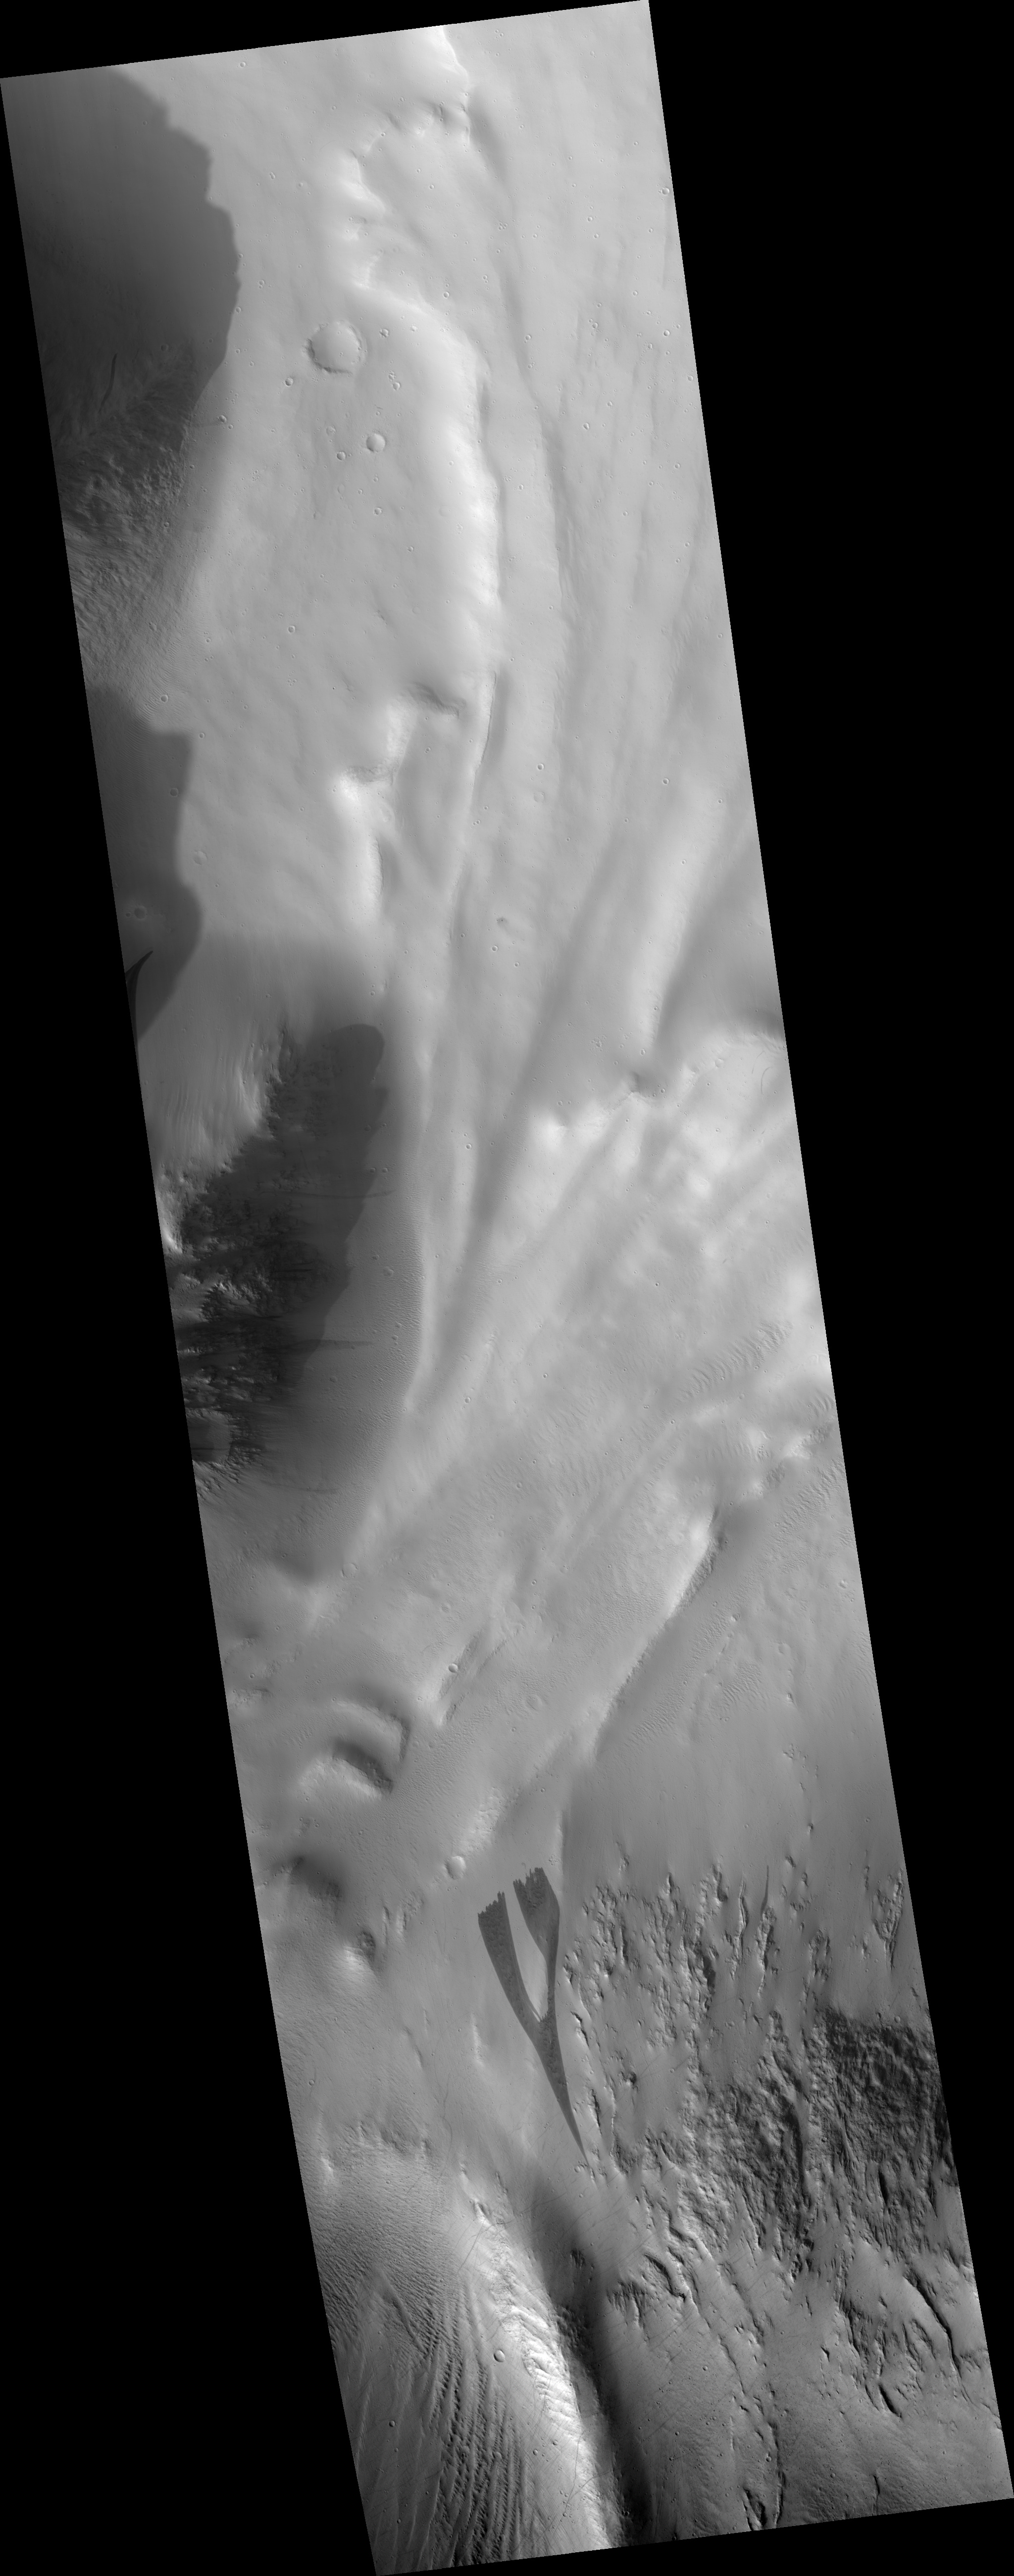

Dark Slope Streak with Streak-Generated Topography

This is a portion of HiRISE image PSP_003542_2035 which shows a dark slope streak north of Olympus Mons, in a region was covered by Mars Orbital Camera image R09/00701. (This portion is rotated with south up so that the direction the streak flowed is towards the bottom of the frame).

This image shows that the slope streak forming process altered the pre-existing surface both by excavating material and depositing it. The fine scalloped texture of the surrounding surface is not present within the streak, and there are low linear mounds within the streak that are not seen outside. Their absence outside the streak indicates that the formation of the mounds resulted from the streak formation process.

There is a large boulder or knob within the streak near the top of the frame which the dark slope streak appears to have flowed around, leaving a light-toned patch of the surrounding surface material intact downstream of the boulder.

Observation Toolbox
Acquisition date: 4 April 2007
Local Mars time: 3:22 PM
Degrees latitude (centered): 23.3°
Degrees longitude (East): 223.7°
Range to target site: 285.3 km (178.3 miles)
Original image scale range: 28.5 cm/pixel (with 1 x 1 binning) so objects ~86 cm across are resolved
Map-projected scale: 25 cm/pixel and north is up
Map-projection: EQUIRECTANGULAR
Emission angle: 7.6°
Phase angle: 71.6°
Solar incidence angle: 65°, with the Sun about 25° above the horizon
Solar longitude: 228.3°, Northern Autumn

NASA’s Jet Propulsion Laboratory, a division of the California Institute of Technology in Pasadena, manages the Mars Reconnaissance Orbiter for NASA’s Science Mission Directorate, Washington. Lockheed Martin Space Systems, Denver, is the prime contractor for the project and built the spacecraft. The High Resolution Imaging Science Experiment is operated by the University of Arizona, Tucson, and the instrument was built by Ball Aerospace and Technology Corp., Boulder, Colo.

Credit: NASA/JPL/Univ. of Arizona